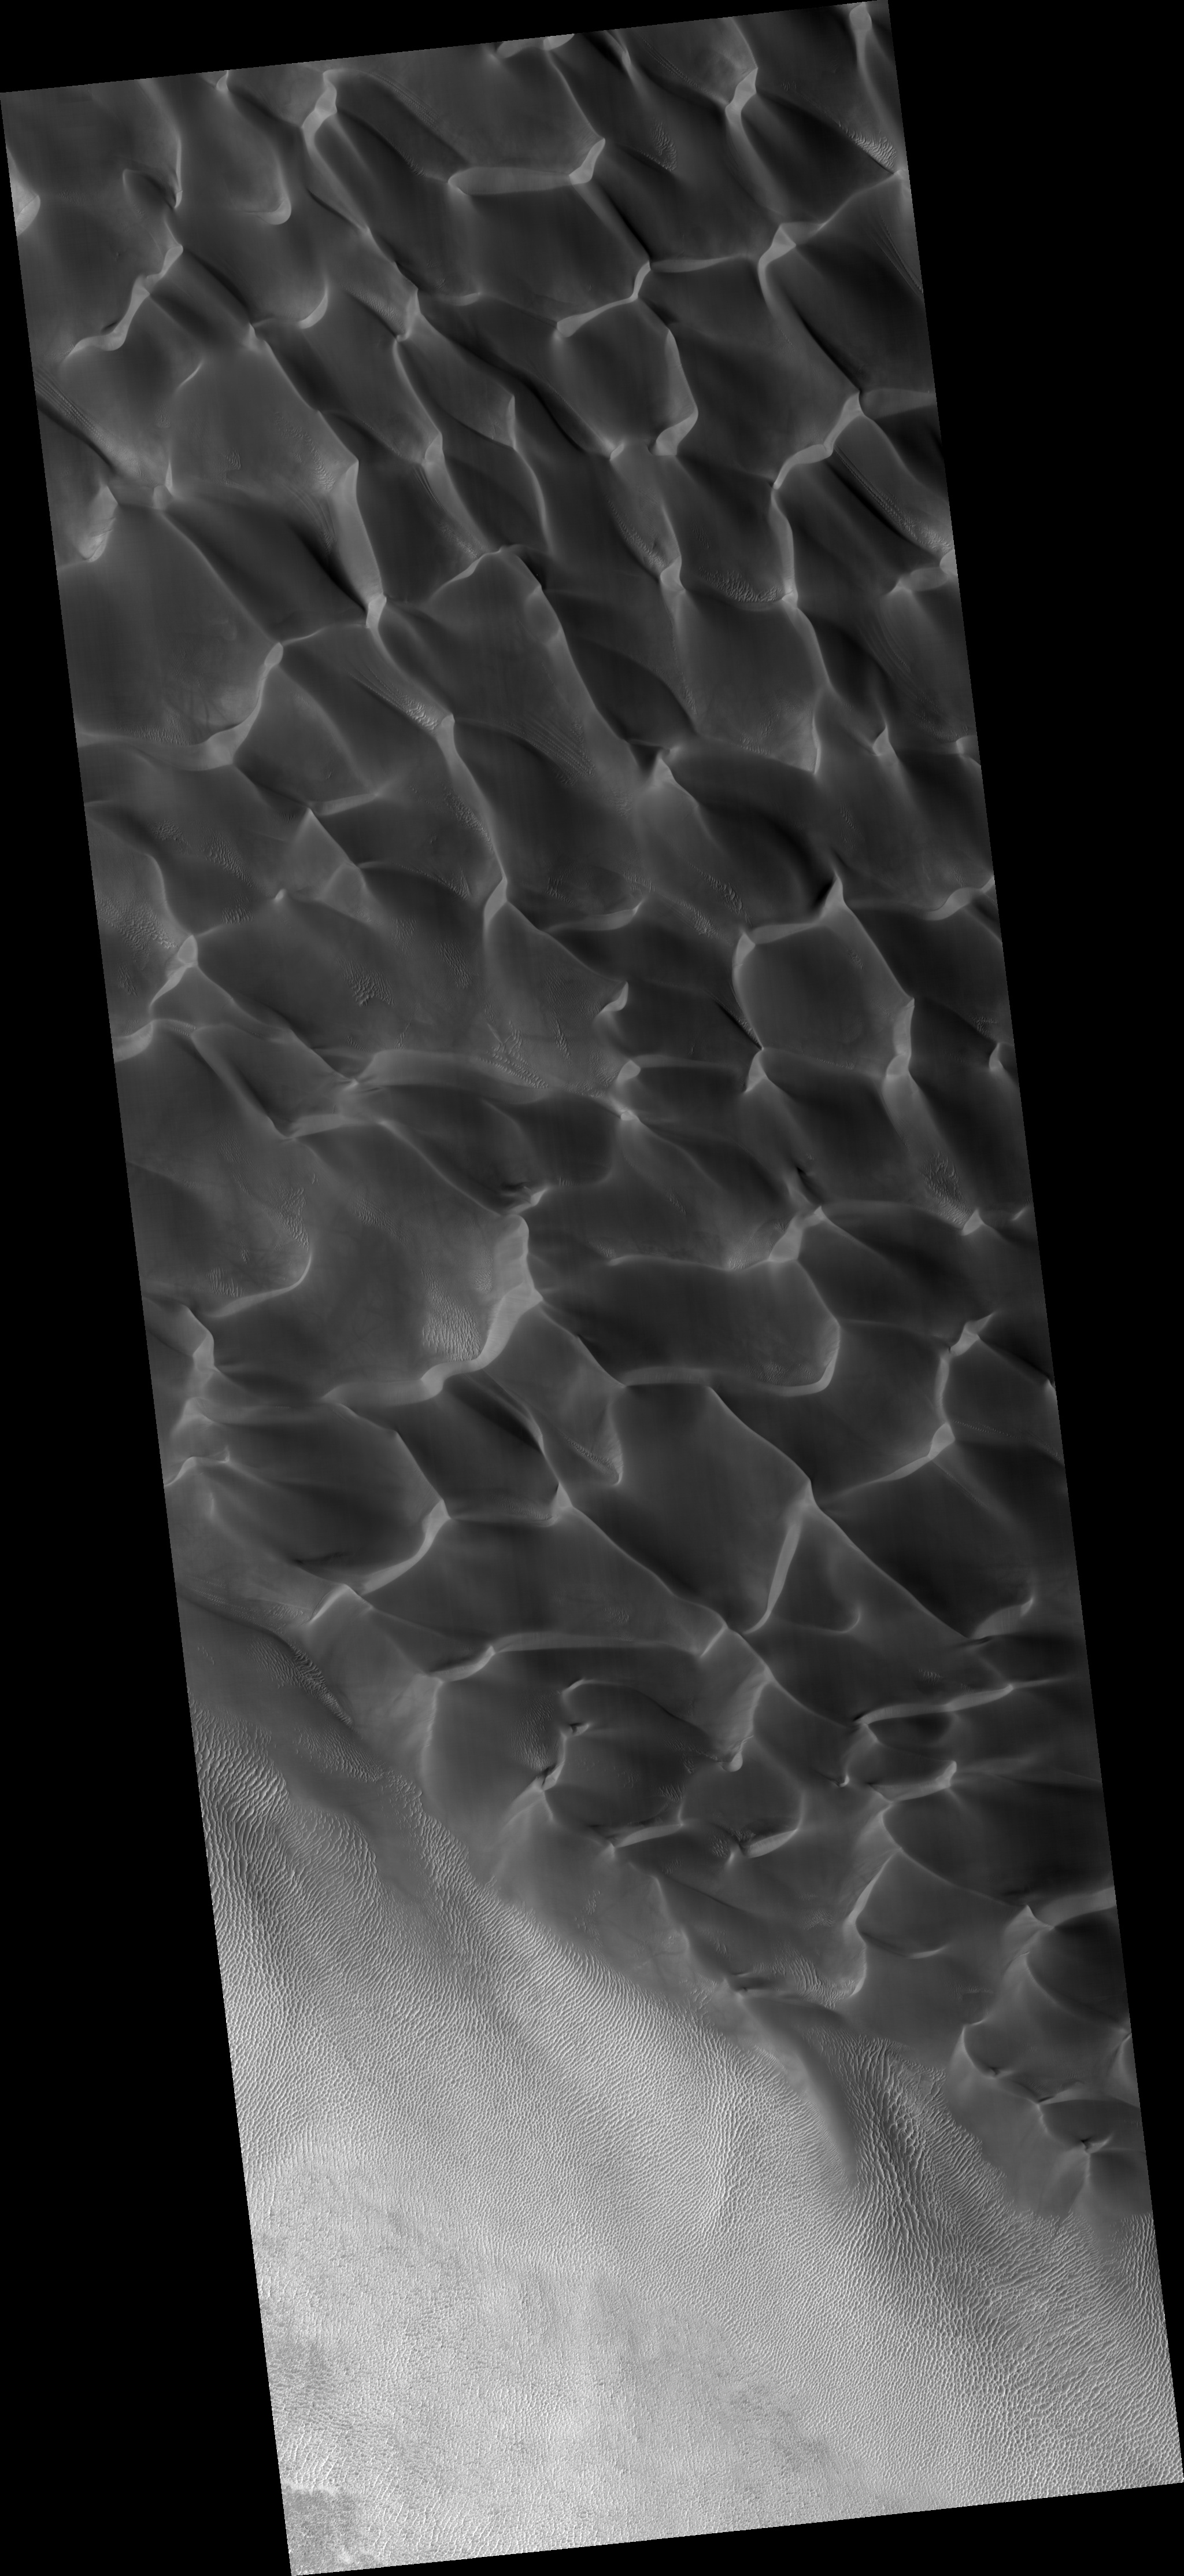

Sand Dunes in Rabe Crater

This HiRISE image (PSP_002824_1355) shows a sand dune field in Rabe Crater. Rabe crater is approximately 100 km in diameter and is located in the southern highlands of Mars.

The dune field within the crater has dimensions of roughly 50 km x 35 km, making it one of the largest dune fields in the region. It is composed mostly of barchanoid and transverse dunes that formed from uni-directional winds from the southeast. The sand grains are believed to be basalt, a common volcanic rock, that eroded from sedimentary units (made of eroded lava) exposed in a pit on the floor of Rabe Crater.

The dark toned streaks seen on the dune slip face in the subimage are believed to form from grain-flow events, or sand avalanches, that occur when wind carries sand grains over the crest of the dune and deposits them on the slip face oversteepening the slope. When compared with older images, the identification of new streaks in HiRISE images could indicate that these dunes are still active today. Also seen in the subimage are smaller secondary dunes superimposed on the surface of the large dunes.

Observation Toolbox
Acquisition date: 3 March 2007
Local Mars time: 3:50 PM
Degrees latitude (centered): -44.0°
Degrees longitude (East): 34.5°
Range to target site: 252.6 km (157.8 miles)
Original image scale range: 25.3 cm/pixel (with 1 x 1 binning) so objects ~76 cm across are resolved
Map-projected scale: 25 cm/pixel and north is up
Map-projection: EQUIRECTANGULAR
Emission angle: 5.2°
Phase angle: 67.7°
Solar incidence angle: 63°, with the Sun about 27° above the horizon
Solar longitude: 194.2°, Northern Autumn

NASA’s Jet Propulsion Laboratory, a division of the California Institute of Technology in Pasadena, manages the Mars Reconnaissance Orbiter for NASA’s Science Mission Directorate, Washington. Lockheed Martin Space Systems, Denver, is the prime contractor for the project and built the spacecraft. The High Resolution Imaging Science Experiment is operated by the University of Arizona, Tucson, and the instrument was built by Ball Aerospace and Technology Corp., Boulder, Colo.

Credit: NASA/JPL/Univ. of Arizona